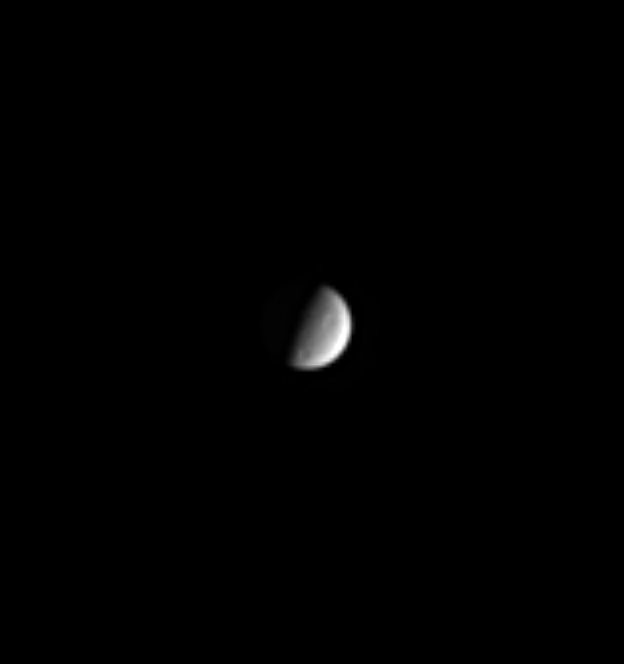

Craters of Tethys

Two large craters and hints of several smaller ones are visible in this Cassini image of Saturn’s icy moon Tethys (1060 kilometers, or 659 miles, across).

The image was taken in visible light with the Cassini spacecraft narrow angle camera on Sept. 23, 2004, at a distance of 7.9 million kilometers (4.9 million miles) from Tethys and at a Sun- Tethys-spacecraft, or phase, angle of 80 degrees. The image scale is 48 kilometers (30 miles) per pixel. The image has been contrast-enhanced and magnified by a factor of four to aid visibility.

The Cassini-Huygens mission is a cooperative project of NASA, the European Space Agency and the Italian Space Agency. The Jet Propulsion Laboratory, a division of the California Institute of Technology in Pasadena, manages the Cassini-Huygens mission for NASA’s Science Mission Directorate, Washington, D.C. The Cassini orbiter and its two onboard cameras were designed, developed and assembled at JPL. The imaging team is based at the Space Science Institute, Boulder, Colo.

Credit: NASA/JPL/Space Science Institute